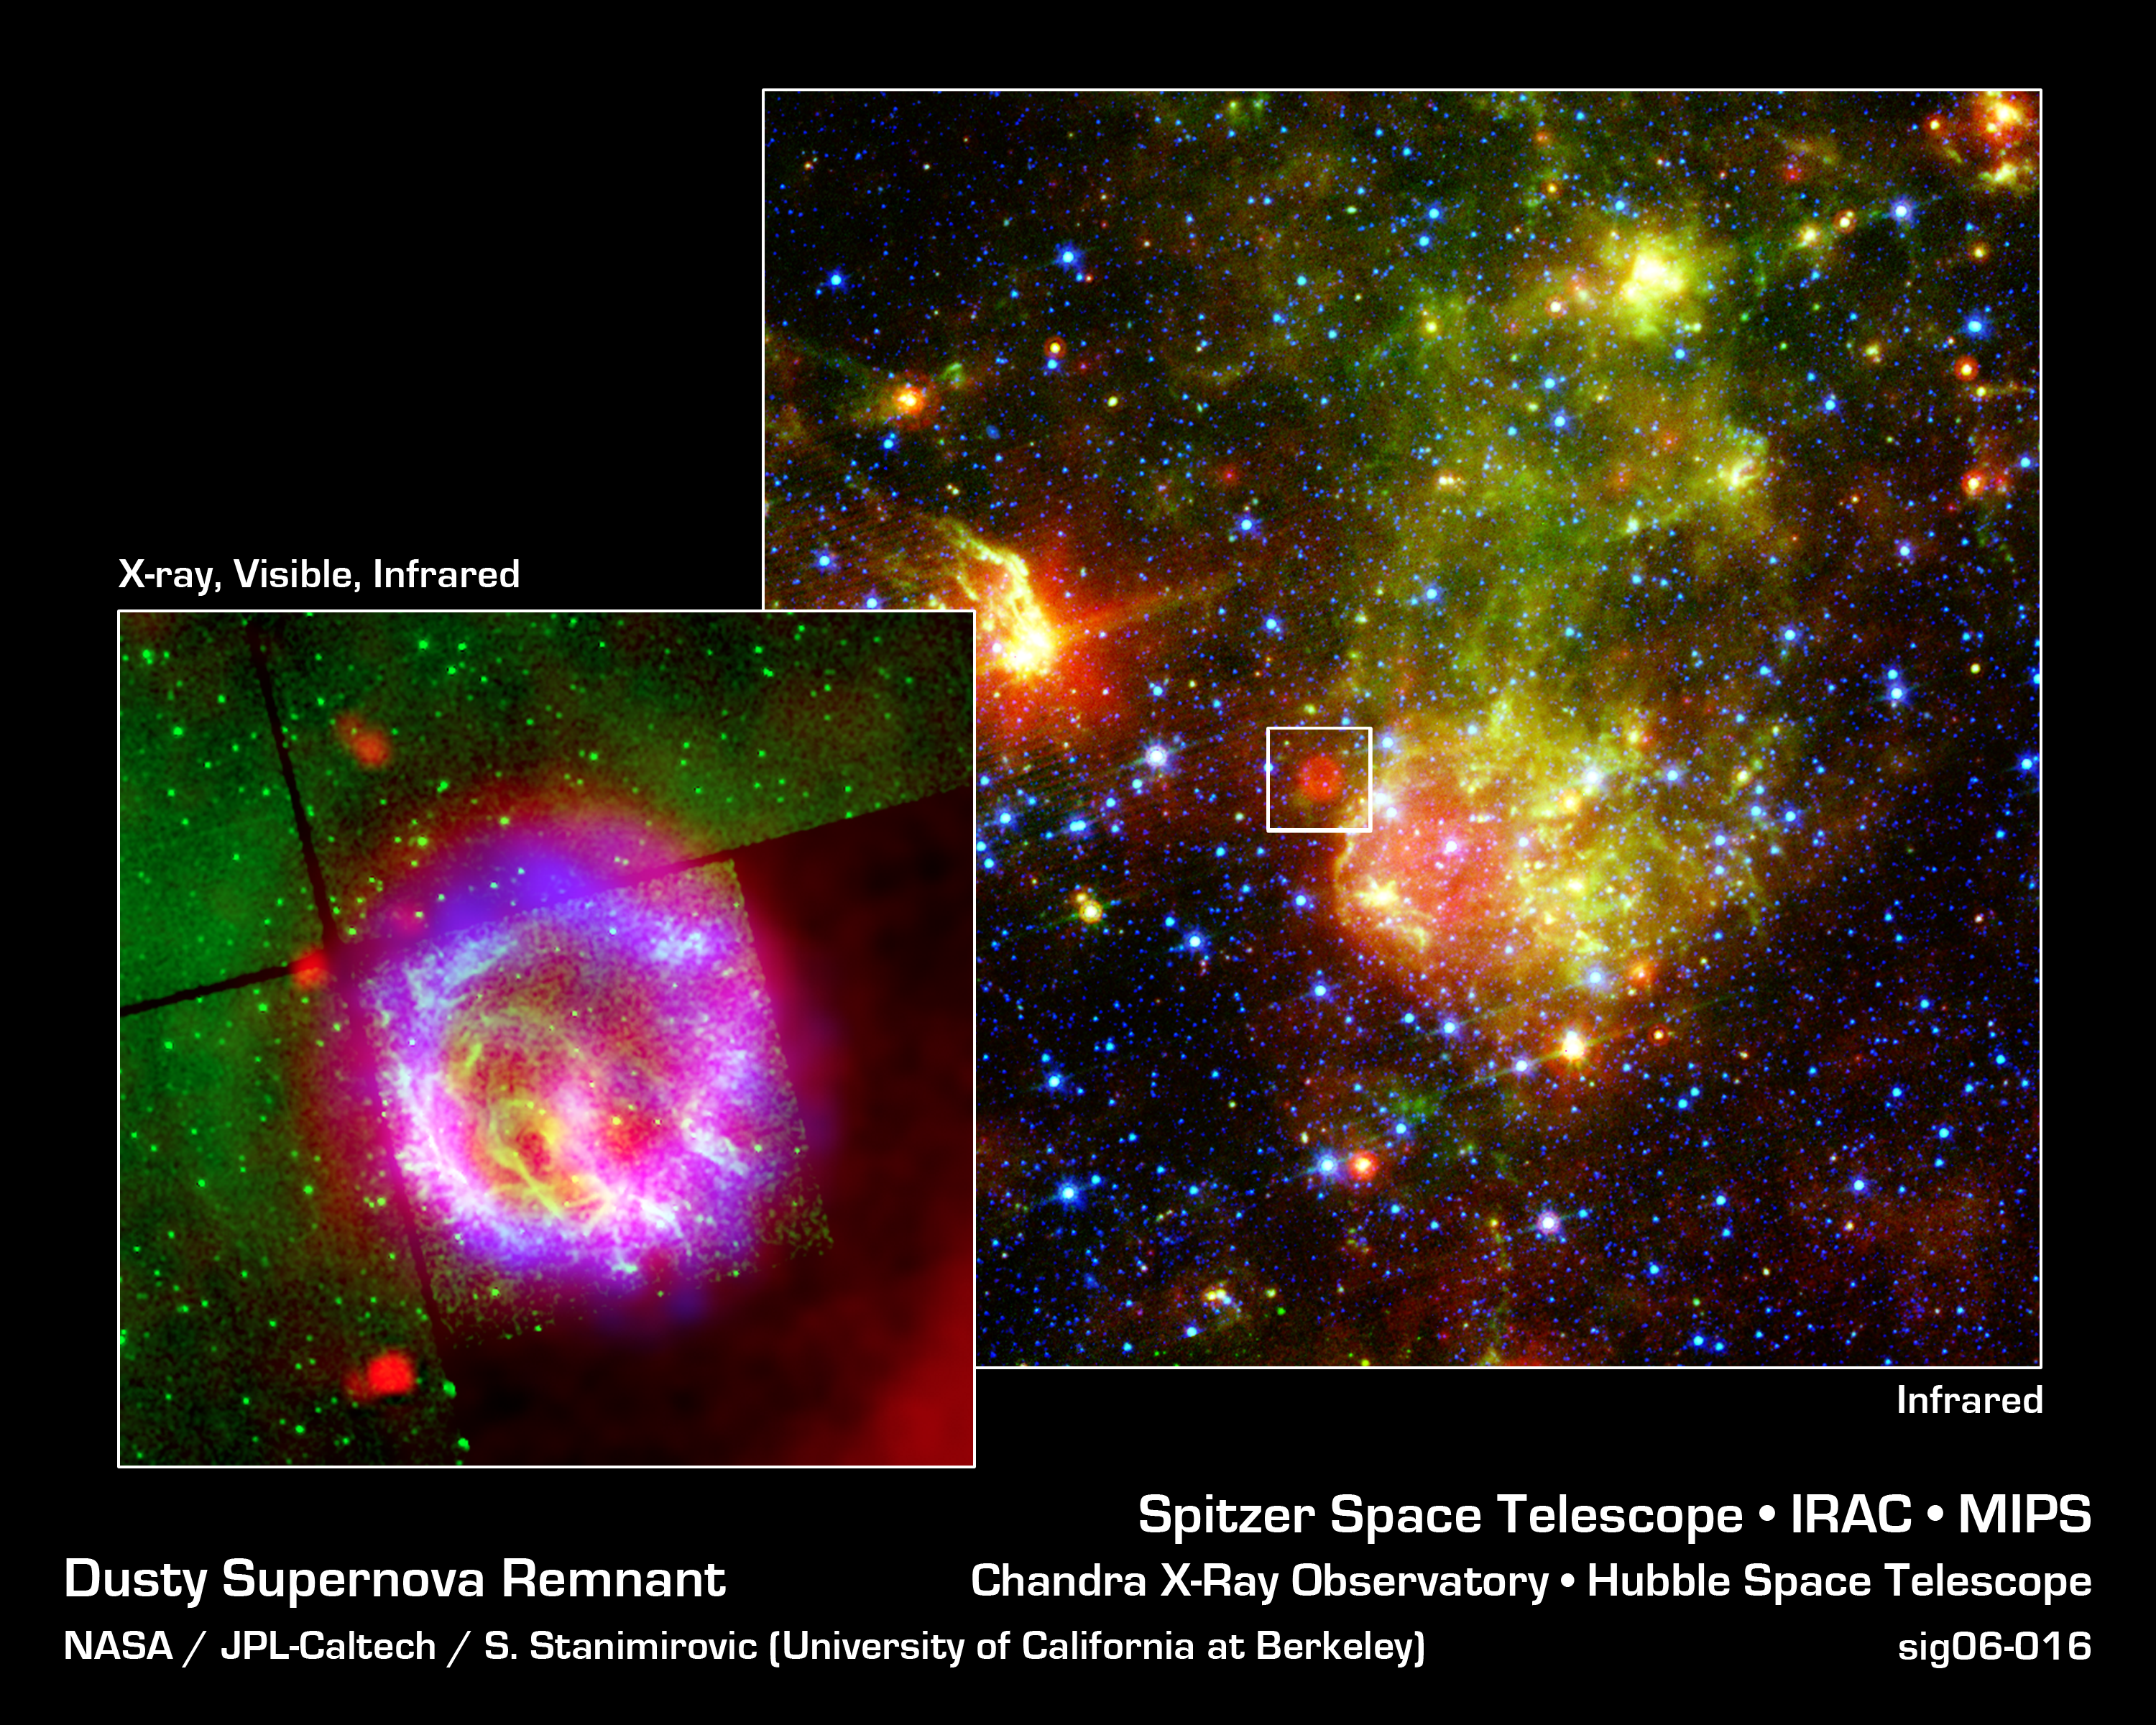

Dusty Death of a Massive Star

The supernova remnant 1E0102.2-7219 (inset) sits next to the nebula N76 in a bright, star-forming region of the Small Magellanic Cloud, a satellite galaxy to our Milky Way galaxy located about 200,000 light-years from Earth. A supernova remnant is made up of the messy bits and pieces of a massive star that exploded, or went supernova. The image on the right shows glowing dust grains in three wavelengths of infrared radiation: 24 microns (red) measured by the multiband imaging photometer aboard NASA's Spitzer Space Telescope; and 8.0 microns (green) and 3.6 microns (blue) measured by Spitzer's infrared array camera. The red bubble is a dust envelope around the supernova remnant E0102, which is being heated by the shock wave created in the explosion of the remnant's massive progenitor star some 1,000 years ago. Most of the blue stars are in the Small Magellanic Cloud, though some are in our own galaxy.

The close-up of E0102 on the left is a composite of the infrared observations by Spitzer (red), an optical image (0.5 microns) captured by NASA's Hubble Space Telescope (green), and X-ray measurements by NASA's Chandra X-ray Observatory (blue). The X-ray ring is generated when the reverse shock slams into stellar material that was expelled during the explosion.

Credit: NASA/JPL-Caltech/S. Stanimirovic (UC Berkeley)